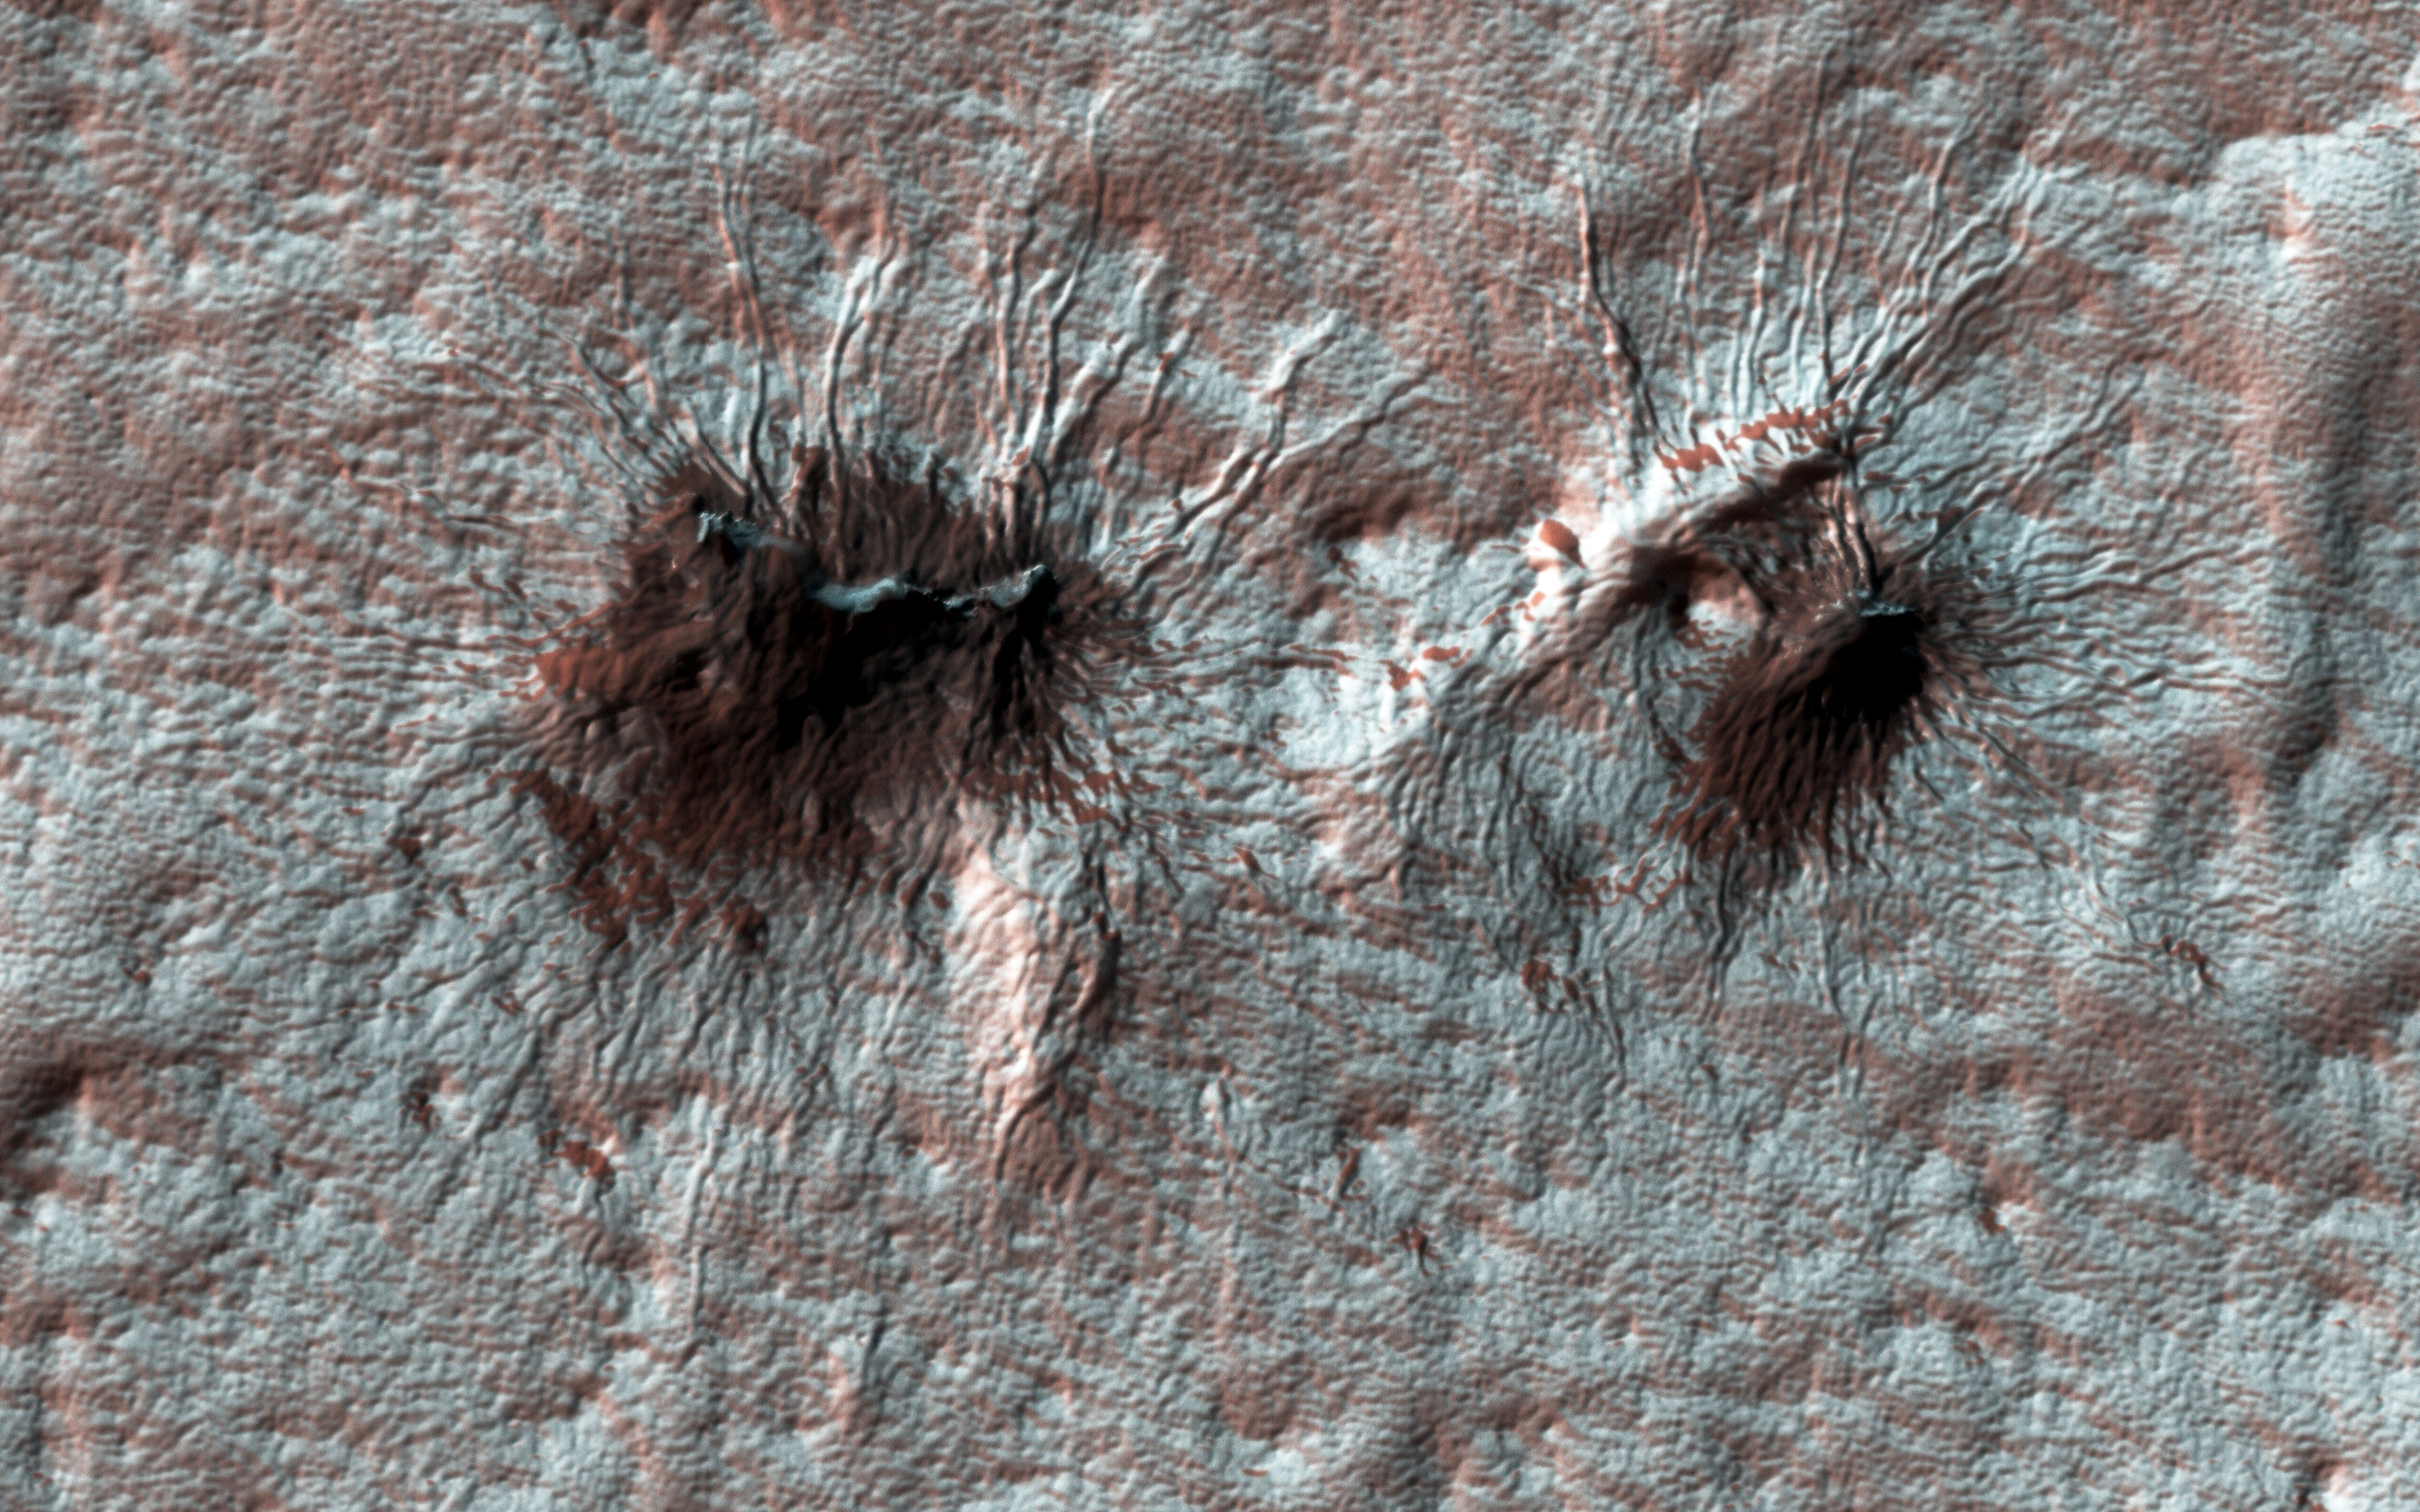

Painting with Frost

Subtle variations in color look like brush strokes as the lightly frosted terrain reflects light. These variations provide a backdrop to some exotic features referred to colloquially as “spiders.”

The radial channels branching out from a central depression are formed when the seasonal layer of dry ice turns to gas in the spring and erodes the surface, which is a uniquely Martian landform.

The University of Arizona, Tucson, operates HiRISE, which was built by Ball Aerospace & Technologies Corp., Boulder, Colo. NASA’s Jet Propulsion Laboratory, a division of Caltech in Pasadena, California, manages the Mars Reconnaissance Orbiter Project for NASA’s Science Mission Directorate, Washington.

Credit: NASA/JPL-Caltech/Univ. of Arizona